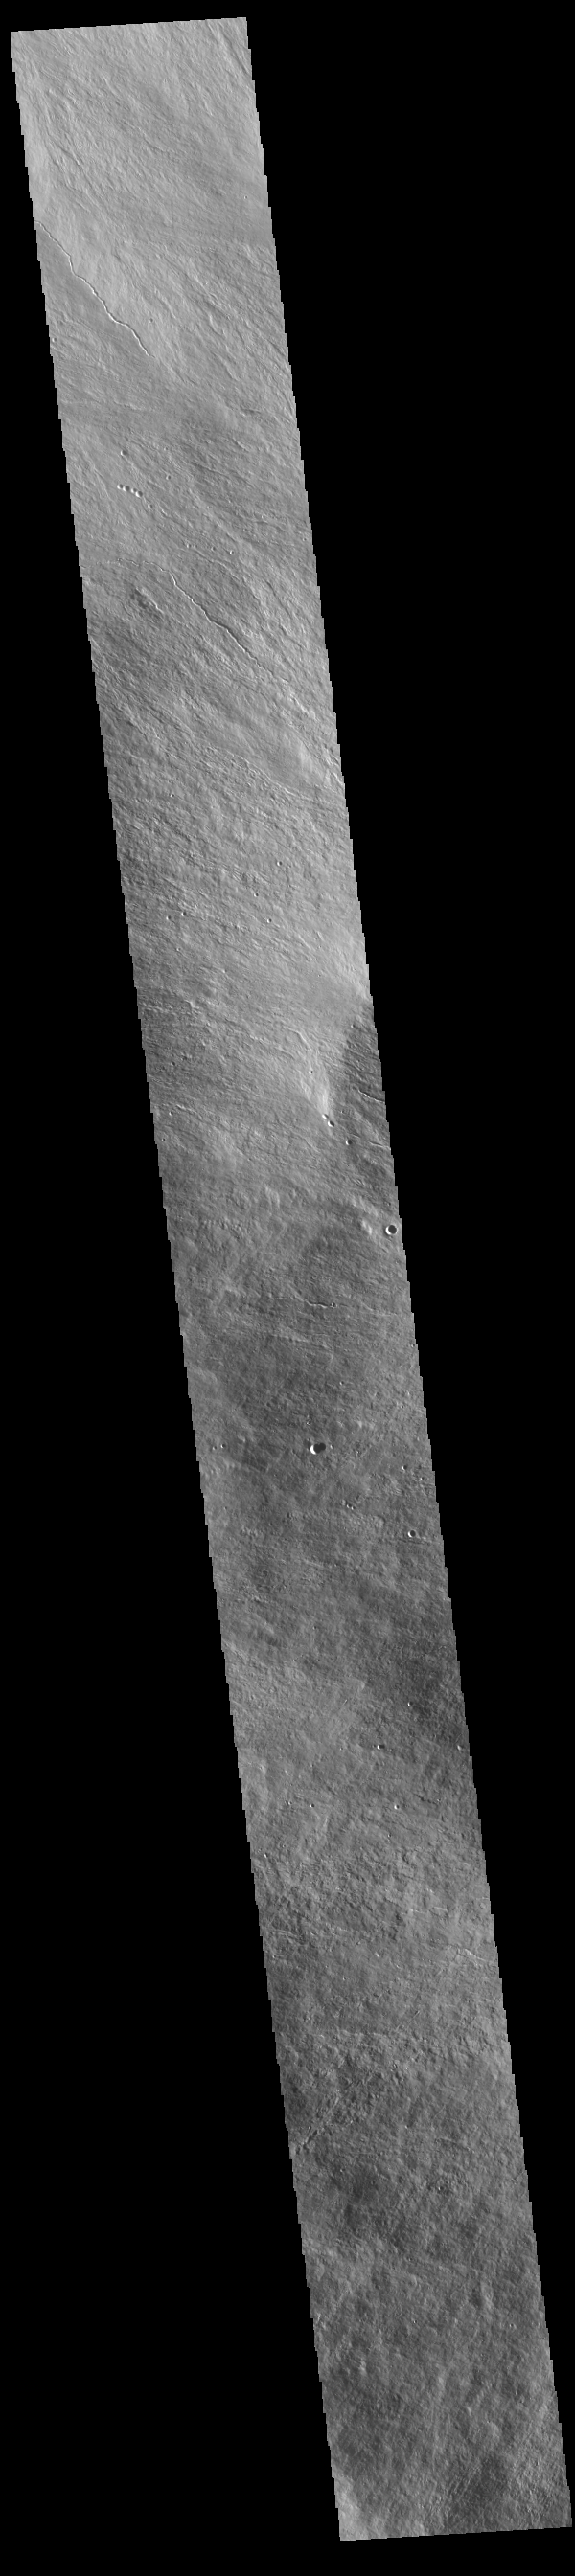

Olympus Mons Flank

Today’s VIS image is located on the upper flank of Olympus Mons. Olympus Mons is the largest volcano in the solar system, reaching heights over 25 km (16 miles) tall from base to summit, with the base covering an area as large as the state of Arizona. For comparison, Mauna Loa is 9 km (5.5 miles) tall measured from its base on the sea floor.

Credit: NASA/JPL-Caltech/ASU